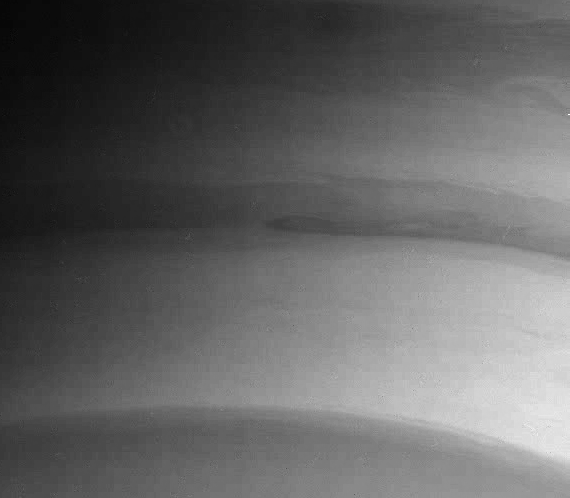

Atmosphere Detail in Infrared

This detail shows swirls and shoals in Saturn’s cloud bands near the planet’s south pole.

The image was taken with the Cassini spacecraft narrow angle camera on July 25, 2004, at a distance of 7.1 million kilometers (4.4 million miles) from Saturn through a filter sensitive to wavelengths of infrared light. The image scale is 42 kilometers (26 miles) per pixel. Contrast was enhanced to bring out features in the atmosphere.

The Cassini-Huygens mission is a cooperative project of NASA, the European Space Agency and the Italian Space Agency. The Jet Propulsion Laboratory, a division of the California Institute of Technology in Pasadena, manages the Cassini-Huygens mission for NASA’s Office of Space Science, Washington, D.C. The Cassini orbiter and its two onboard cameras, were designed, developed and assembled at JPL. The imaging team is based at the Space Science Institute, Boulder, Colo.

Credit: NASA/JPL/Space Science Institute